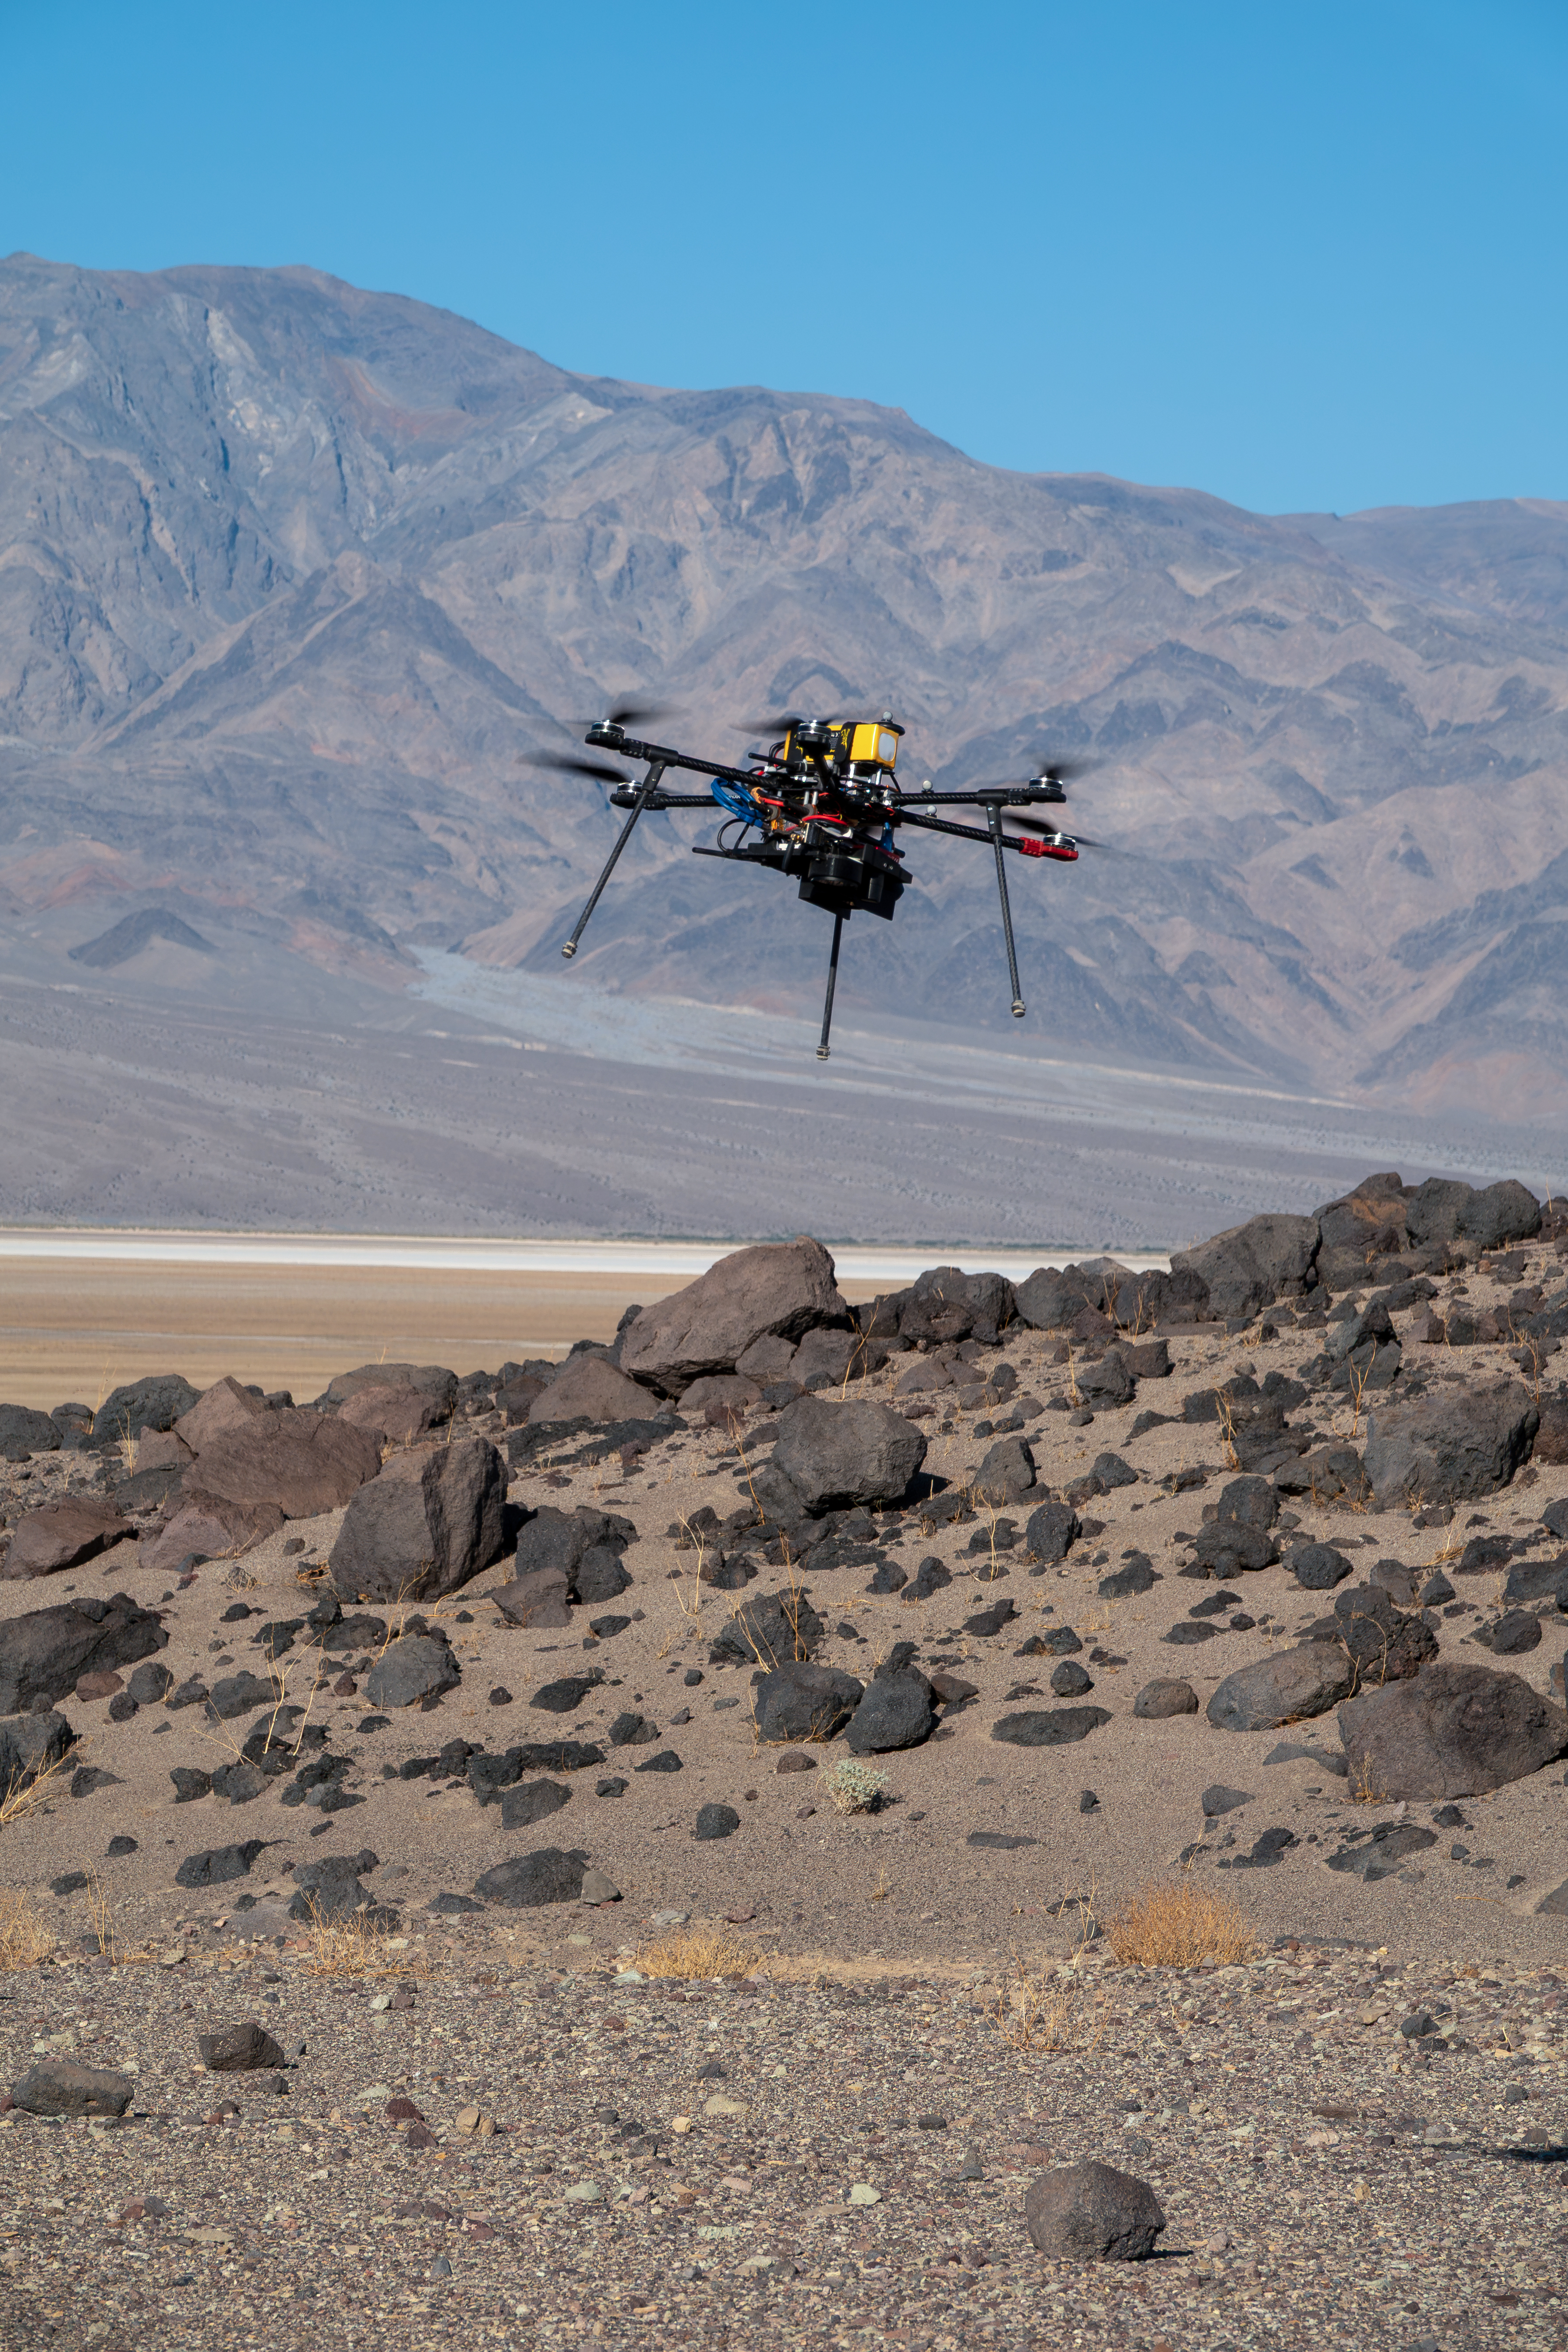

Research Drone Flies Over Mars Hill

One of three drones used in recent tests by NASA’s Jet Propulsion Laboratory in Southern California flies over Mars Hill, a region of Death Valley National Park, in September 2025. The region’s rubbly, volcanic rocks have served as a Mars-like testing area and analog site for scientists since the 1970s, when NASA was preparing to land the twin Viking spacecraft on the Red Planet. The drone research — tests of navigation software for the Martian surface — was one of 25 projects funded by NASA’s Mars Exploration Program this past year to push the limits of future technologies. Sand dunes confused the navigation algorithm of the Ingenuity Mars helicopter during several of its last flights, including its 72nd and final flight on the Red Planet in January 2024. The navigation software in development would help future rotorcraft to track the surface of especially bland, featureless terrain similar to the barren sand dunes seen in parts of Death Valley and in the Mojave Desert and to land safely in cluttered environments like Mars Hill.

Credit: NASA/JPL-Caltech